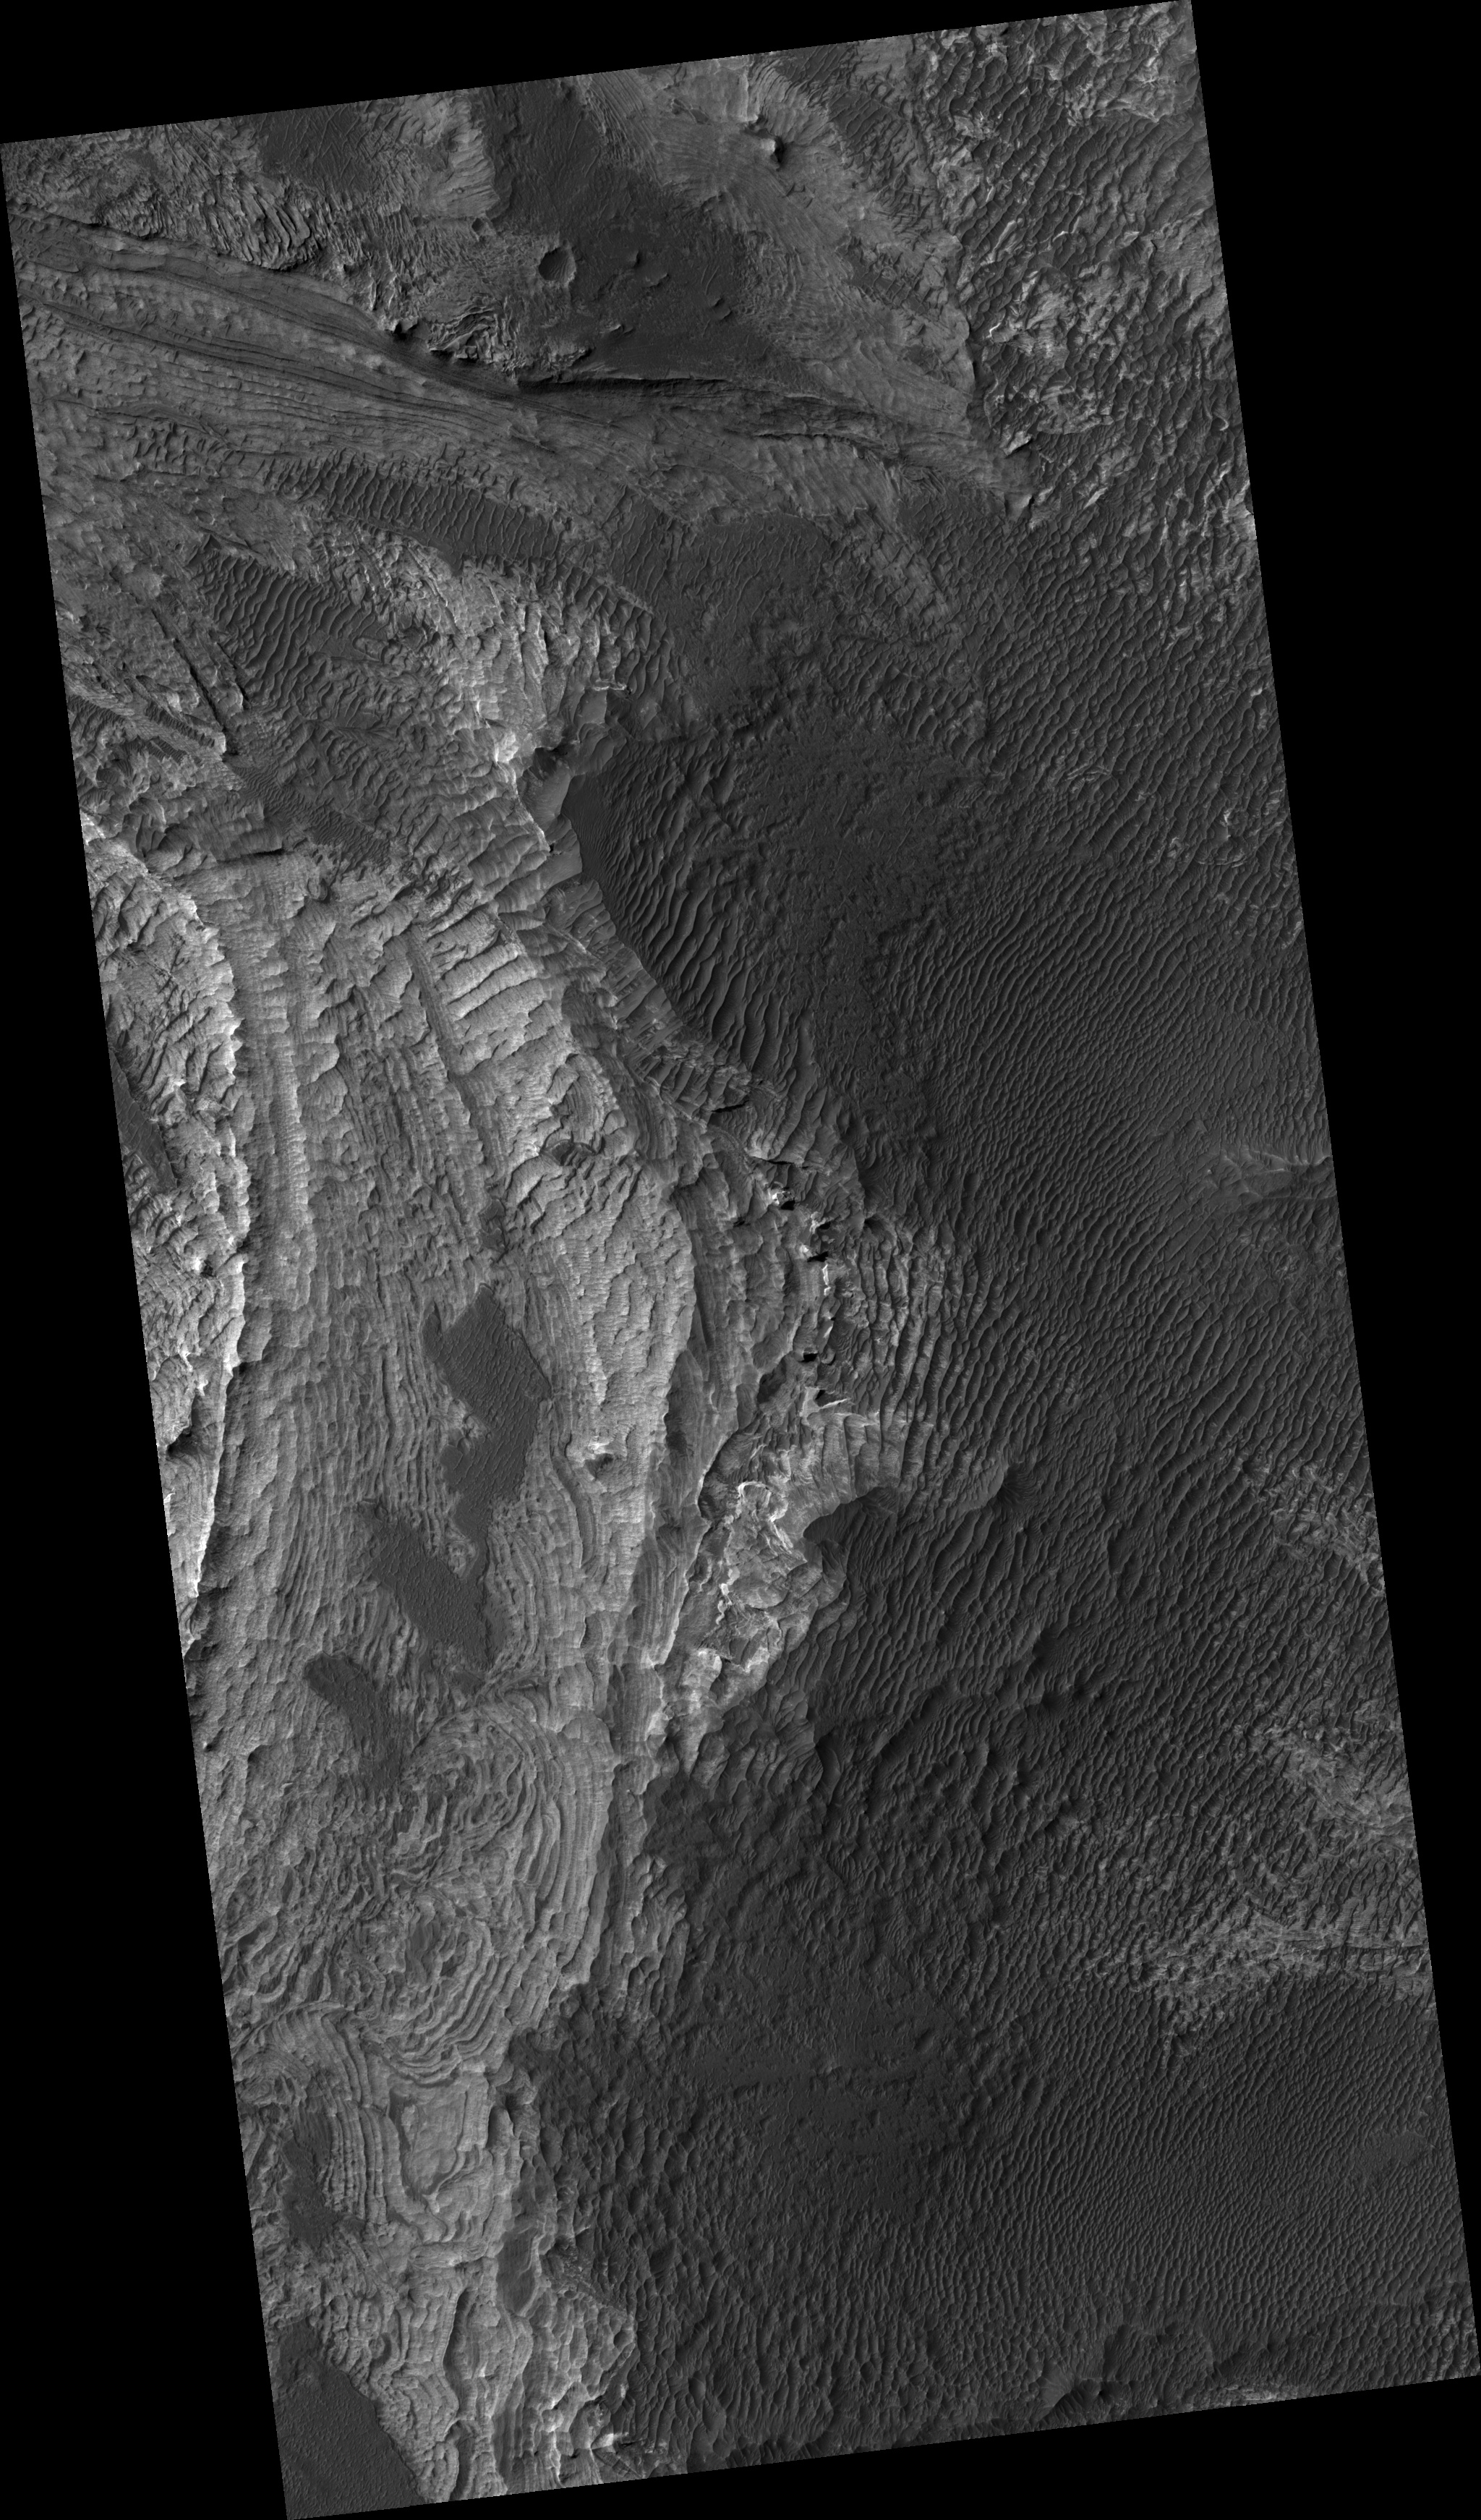

Layers in Melas Chasma

Image PSP_001443_1695 was taken by the High Resolution Imaging Science Experiment (HiRISE) camera onboard the Mars Reconnaissance Orbiter spacecraft on November 16, 2006. The complete image is centered at -10.4 degrees latitude, 285.7 degrees East longitude. The range to the target site was 259.1 km (161.9 miles). At this distance the image scale is 25.9 cm/pixel (with 1 x 1 binning) so objects ~78 cm across are resolved. The image shown here has been map-projected to 25 cm/pixel and north is up. The image was taken at a local Mars time of 3:33 PM and the scene is illuminated from the west with a solar incidence angle of 59 degrees, thus the sun was about 31 degrees above the horizon. At a solar longitude of 136.4 degrees, the season on Mars is Northern Summer.

NASA’s Jet Propulsion Laboratory, a division of the California Institute of Technology in Pasadena, manages the Mars Reconnaissance Orbiter for NASA’s Science Mission Directorate, Washington. Lockheed Martin Space Systems, Denver, is the prime contractor for the project and built the spacecraft. The High Resolution Imaging Science Experiment is operated by the University of Arizona, Tucson, and the instrument was built by Ball Aerospace and Technology Corp., Boulder, Colo.

Credit: NASA/JPL/Univ. of Arizona